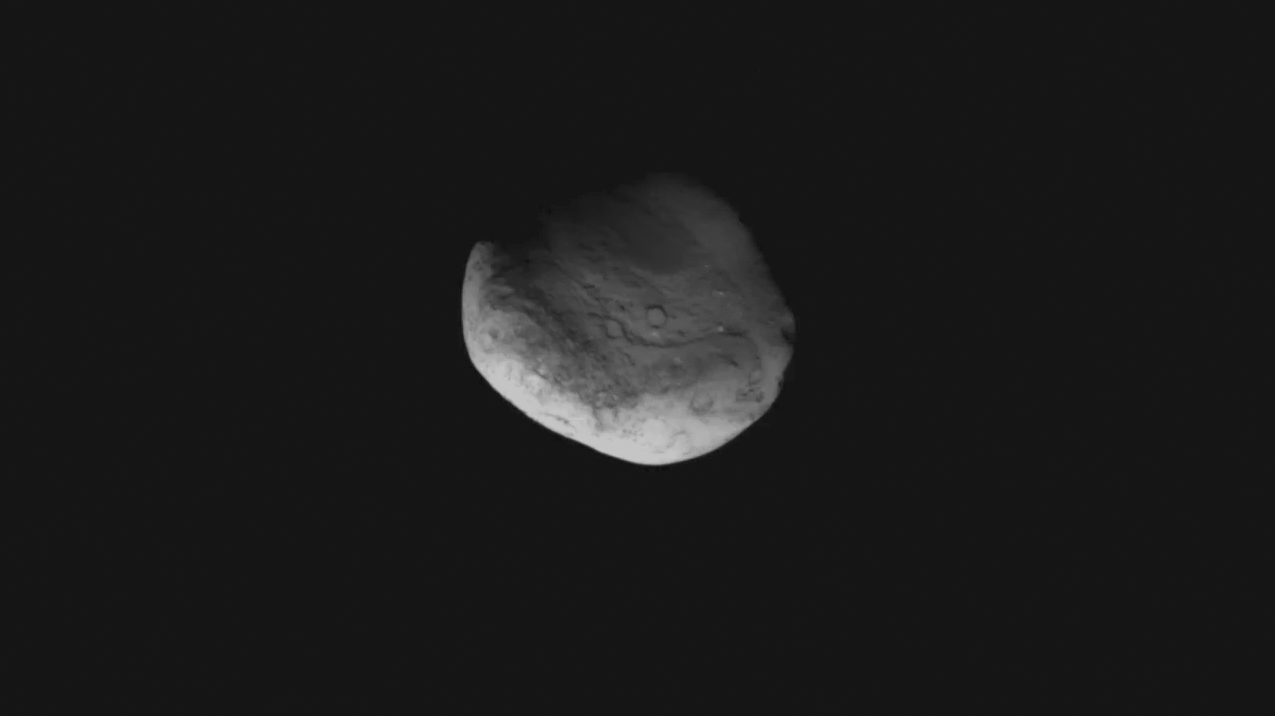

Stardust Swoops by Tempel 1

This movie shows what it was like for NASA’s Stardust spacecraft to fly by comet Tempel 1. It covers the period between 8:35:26 p.m. to 8:43:08 p.m. PST on Feb. 14, 2011 (4:35:26 a.m. to 4:43:08 a.m. UTC, Feb. 15, 2011, according to the clock kept aboard the spacecraft). The spacecraft images were taken at a distance of 2,462 kilometers (1,530 miles) away from the center of the comet and get to within 185 kilometers (115 miles). By the end of the movie, the spacecraft is 2,594 kilometers (1,611 miles) away from the center of the comet.

At the time of the encounter, comet Tempel 1 was approximately 335 million kilometers (208 million miles) away from Earth. Tempel 1 is oblong in shape and has an average diameter of about 6 kilometers (4 miles).

Stardust-NExT is an extended mission for the comet chaser, which previously flew past comet Wild 2 and returned samples from its coma to Earth. During this latest encounter, the spacecraft took images of the comet’s surface and observed changes that occurred since a NASA spacecraft last visited. (NASA’s Deep Impact spacecraft executed an encounter with Tempel 1 in July 2005).

Stardust-NExT is a low-cost mission that is expanding the investigation of comet Tempel 1 initiated by the Deep Impact spacecraft. The mission is managed by the Jet Propulsion Laboratory, a division of the California Institute of Technology, Pasadena, Calif., for NASA’s Science Mission Directorate in Washington. Lockheed Martin Space Systems in Denver built the spacecraft and manages day-to-day mission operations.

Credit: NASA/JPL-Caltech/Cornell